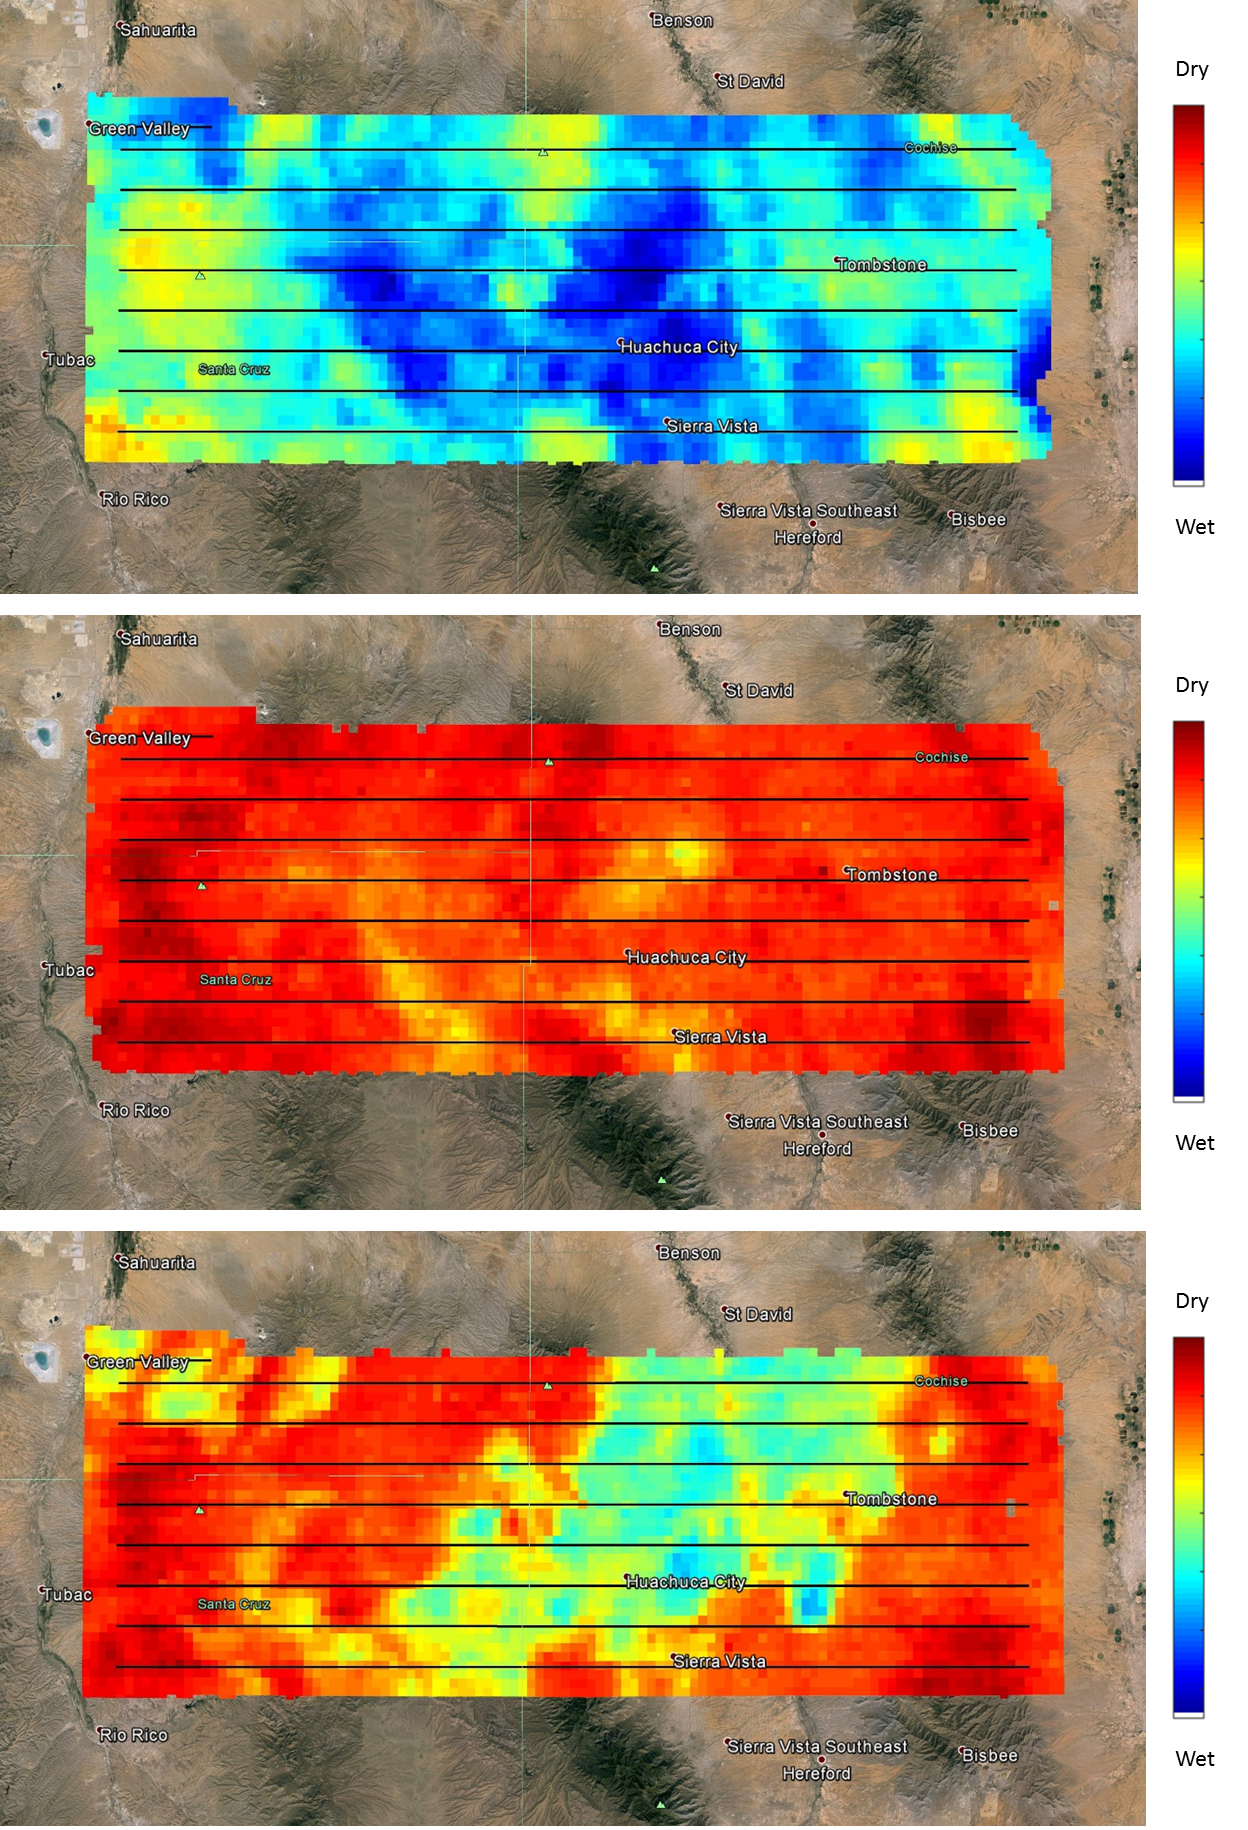

NASA’s SMAPVEX 15 Field Campaign Measures Soil Moisture Over Arizona

Day 1 (8/2/2015)

Day 2 (8/5/2015)

Day 3 (8/8/2015)

NASA’s SMAP (Soil Moisture Active Passive) satellite observatory conducted a field experiment as part of its soil moisture data product validation program in southern Arizona on Aug. 2-18, 2015. The images here represent the distribution of soil moisture over the SMAPVEX15 (SMAP Validation Experiment 2015) experiment domain, as measured by the Passive Active L-band System (PALS) developed by NASA’s Jet Propulsion Laboratory, Pasadena, California, which was installed onboard a DC-3 aircraft operated by Airborne Imaging, Inc. Blue and green colors denote wet conditions and dry conditions are marked by red and orange. The black lines show the nominal flight path of PALS.

The measurements show that on the first day, the domain surface was wet overall, but had mostly dried down by the second measurement day. On the third day, there was a mix of soil wetness. The heterogeneous soil moisture distribution over the domain is typical for the area during the North American Monsoon season and provides excellent conditions for SMAP soil moisture product validation and algorithm enhancement.

The images are based on brightness temperature measured by the PALS instrument gridded on a grid with 0.6-mile (1-kilometer) pixel size. They do not yet compensate for surface characteristics, such as vegetation and topography. That work is currently in progress.

SMAP is managed for NASA’s Science Mission Directorate in Washington by JPL. JPL is responsible for project management, system engineering, instrument management, the radar instrument, mission operations and the ground data system. NASA’s Launch Services Program at NASA’s Kennedy Space Center in Florida is responsible for launch management. JPL is managed for NASA by the California Institute of Technology in Pasadena.

Credit: NASA/JPL-Caltech